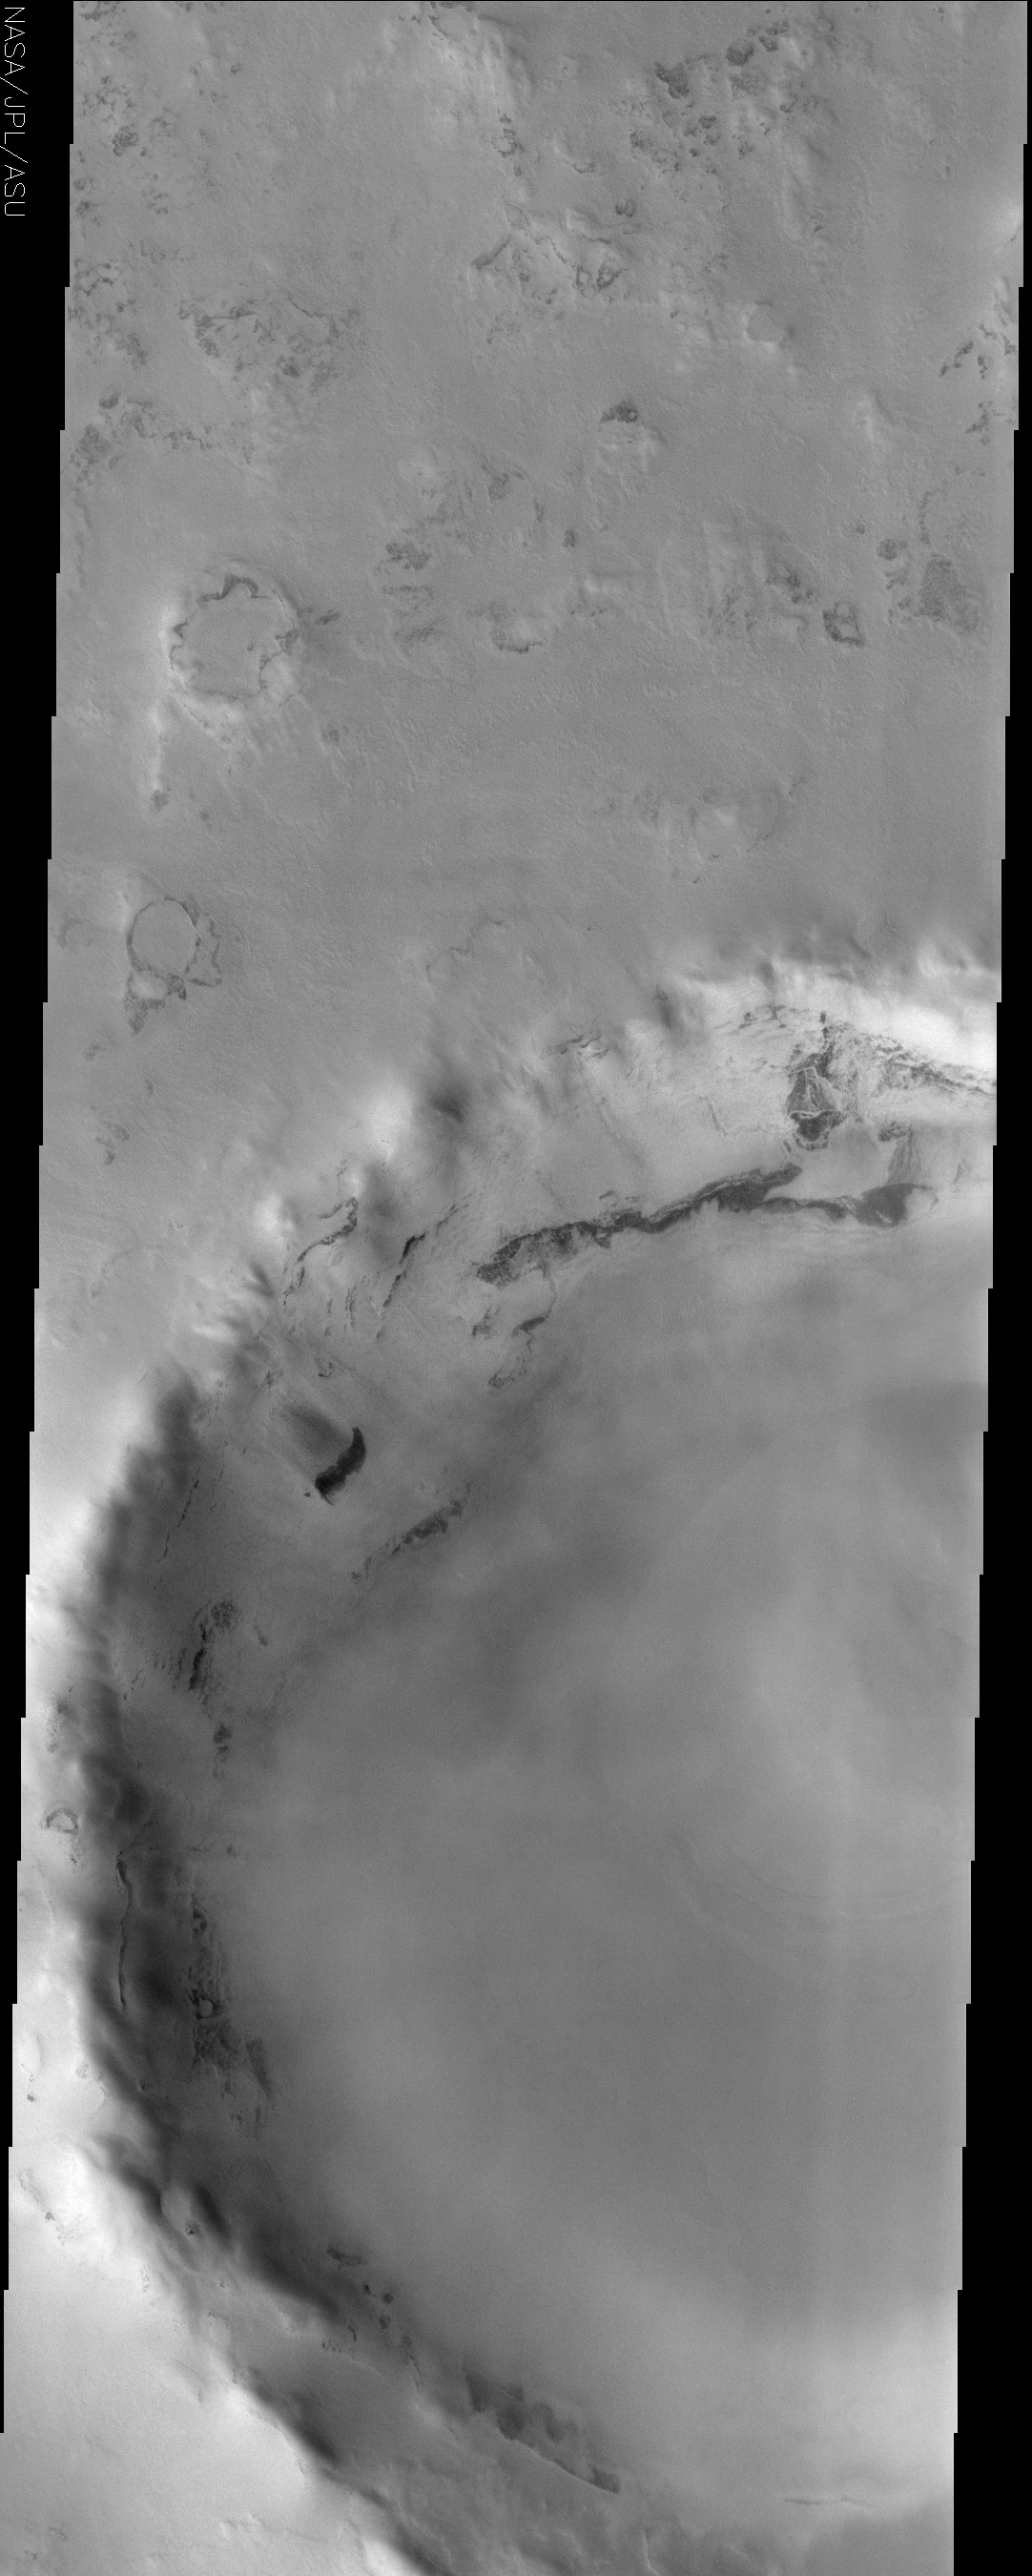

Frosted Crater

(Released 2 August 2002)
This image, located near 70.6 N and 102.95 E, displays a frosted crater in the Martian northern hemisphere. This image was taken during the northern spring as the CO2 ice cap starts to sublimate and recede. Exposures of the underlying surface are prominent around topographic features because of the exposure they provide. Features that are more exposed to the relatively warm air will be sublimated away more quickly. South facing slopes in the northern hemisphere are also exposed to more sunlight, which also helps to sublimate the frost. This is why the north rim of the large crater has more exposures of the relatively dark underlying material than the southern (north facing) wall. There are also what appears to be small slides of material on the crater walls. This may be sand that becomes unstable as the frost cover thins.

Credit: NASA/JPL/Arizona State University